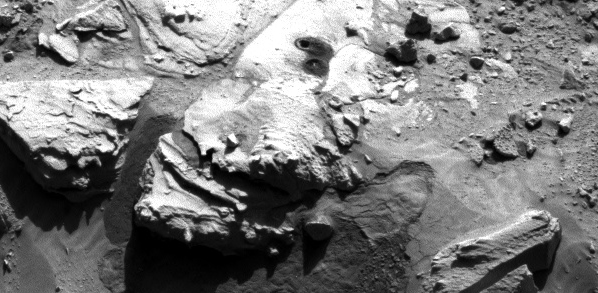

Sample-Collection Drill Hole on Martian Sandstone Target ‘Windjana’

This image from the Navigation Camera (Navcam) on NASA’s Curiosity Mars rover shows two holes at top center drilled into a sandstone target called “Windjana.” The farther hole, with larger pile of tailings around it, is a full-depth sampling hole. It was created by the rover’s hammering drill while the drill collected rock-powder sample material from the interior of the rock. The nearer hole was created by a shallower test drilling into the rock in preparation for the sample collection. Each hole is 0.63 inch (1.6 centimeters) in diameter. The full-depth hole is about 2.6 inches (6.5 centimeters) deep, drilled during the 621st Martian day, or sol, of Curiosity’s work on Mars (May 5, 2014). The test hole is about 0.8 inch (2 centimeters) deep, drilled on Sol 615 (April 29, 2014). This image was taken on Sol 621 (May 5).

The sandstone target’s informal name comes from Windjana Gorge in Western Australia. The rock is within a waypoint location called “The Kimberley,” where sandstone outcrops with differing resistance to wind erosion result in a stair-step pattern of layers. Windjana is within what the team calls the area’s “middle unit,” because it is intermediate between rocks that form buttes in the area and lower-lying rocks that show a pattern of striations.

NASA’s Jet Propulsion Laboratory, a division of the California Institute of Technology, Pasadena, manages the Mars Science Laboratory Project for NASA’s Science Mission Directorate, Washington. JPL designed and built the project’s Curiosity rover and the rover’s Navcam.

Credit: NASA/JPL-Caltech